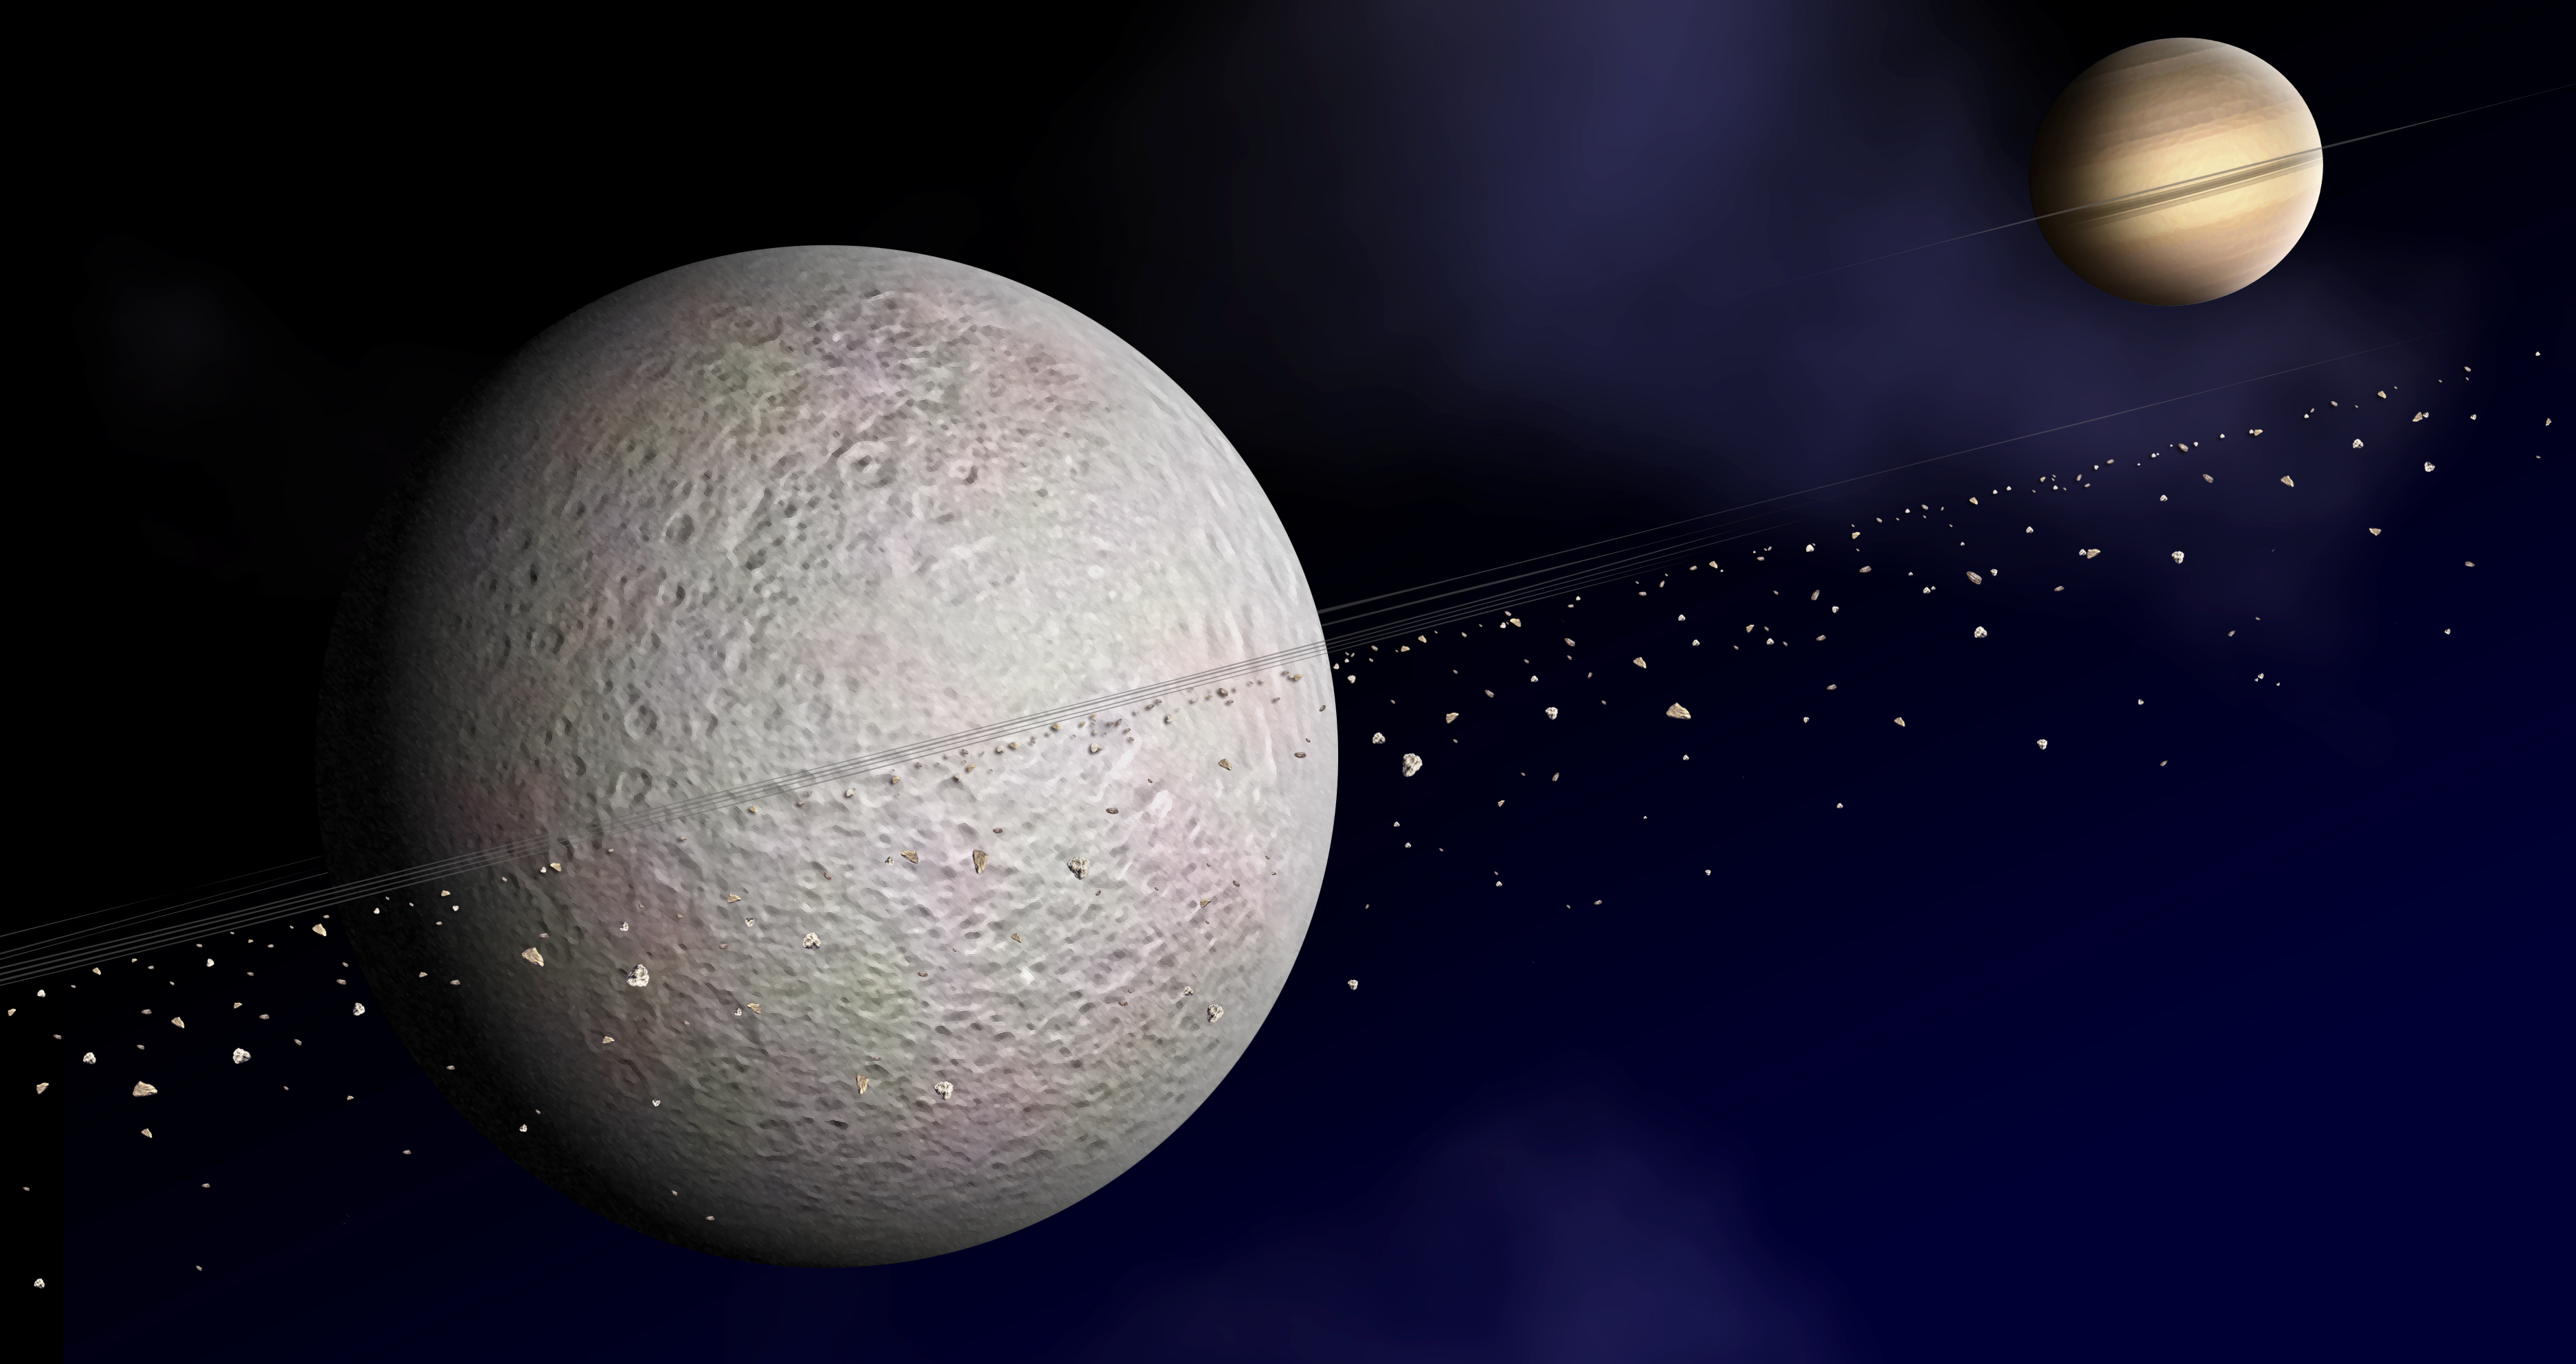

Artist Concept of Rhea Rings

This is an artist concept of the ring of debris that may orbit Saturn’s second-largest moon, Rhea. The suggested disk of solid material is exaggerated in density here for clarity.

Due to a decrease in the number of electrons detected by NASA’s Cassini spacecraft on either side of the moon, scientists suggest that rings are the likeliest cause of these electrons being blocked before they reach Cassini.

The Cassini-Huygens mission is a cooperative project of NASA, the European Space Agency and the Italian Space Agency. The Jet Propulsion Laboratory, a division of the California Institute of Technology in Pasadena, manages the mission for NASA’s Science Mission Directorate, Washington, D.C. The Cassini orbiter was designed, developed and assembled at JPL. The magnetospheric imaging instrument was designed, built and is operated by an international team led by the Applied Physics Laboratory of the Johns Hopkins University, Laurel, Md.

Credit: NASA/JPL/JHUAPL